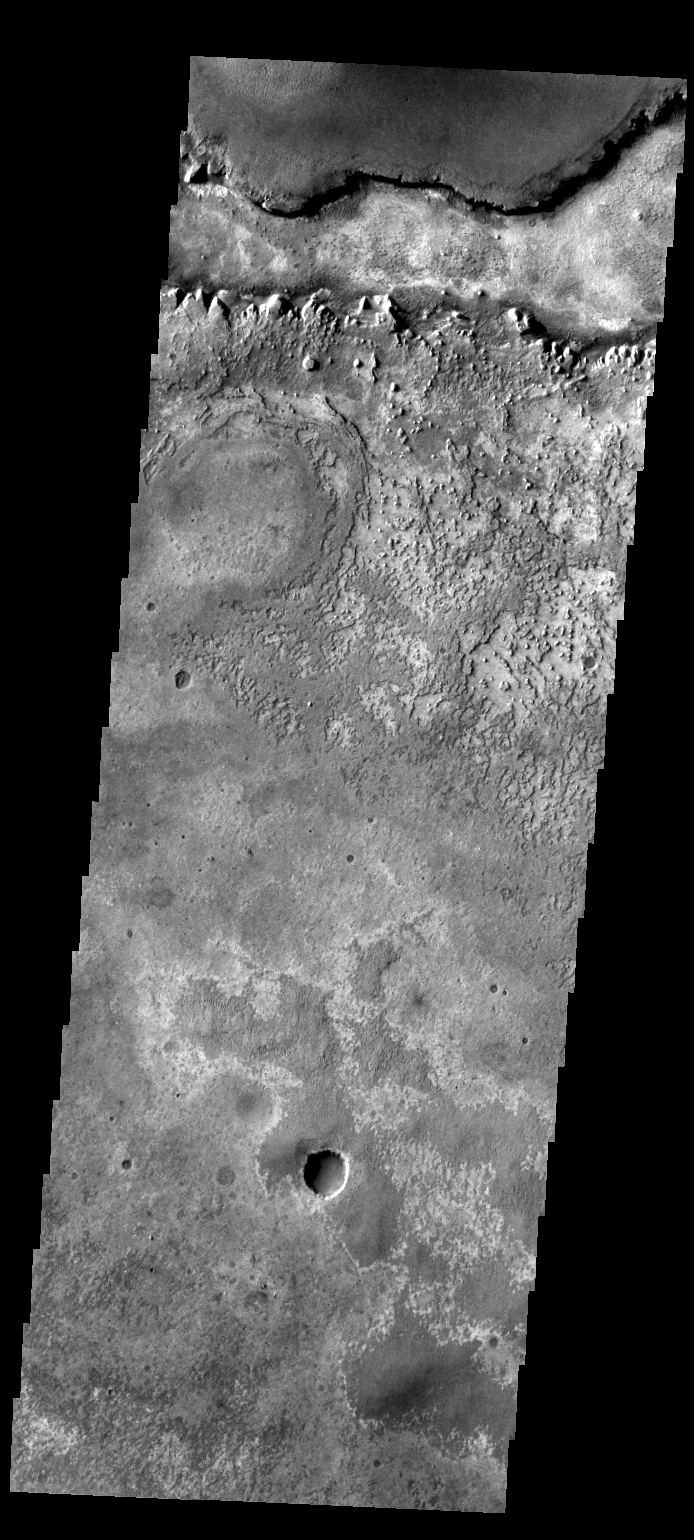

Meridiani

This image shows part of the Meridiani region of Mars, home of the Opportunity Rover.

Image information: VIS instrument. Latitude 1.9N, Longitude 358.4E. 36 meter/pixel resolution.

Please see the THEMIS Data Citation Note for details on crediting THEMIS images.

Note: this THEMIS visual image has not been radiometrically nor geometrically calibrated for this preliminary release. An empirical correction has been performed to remove instrumental effects. A linear shift has been applied in the cross-track and down-track direction to approximate spacecraft and planetary motion. Fully calibrated and geometrically projected images will be released through the Planetary Data System in accordance with Project policies at a later time.

NASA’s Jet Propulsion Laboratory manages the 2001 Mars Odyssey mission for NASA’s Office of Space Science, Washington, D.C. The Thermal Emission Imaging System (THEMIS) was developed by Arizona State University, Tempe, in collaboration with Raytheon Santa Barbara Remote Sensing. The THEMIS investigation is led by Dr. Philip Christensen at Arizona State University. Lockheed Martin Astronautics, Denver, is the prime contractor for the Odyssey project, and developed and built the orbiter. Mission operations are conducted jointly from Lockheed Martin and from JPL, a division of the California Institute of Technology in Pasadena.

Credit: NASA/JPL/ASU